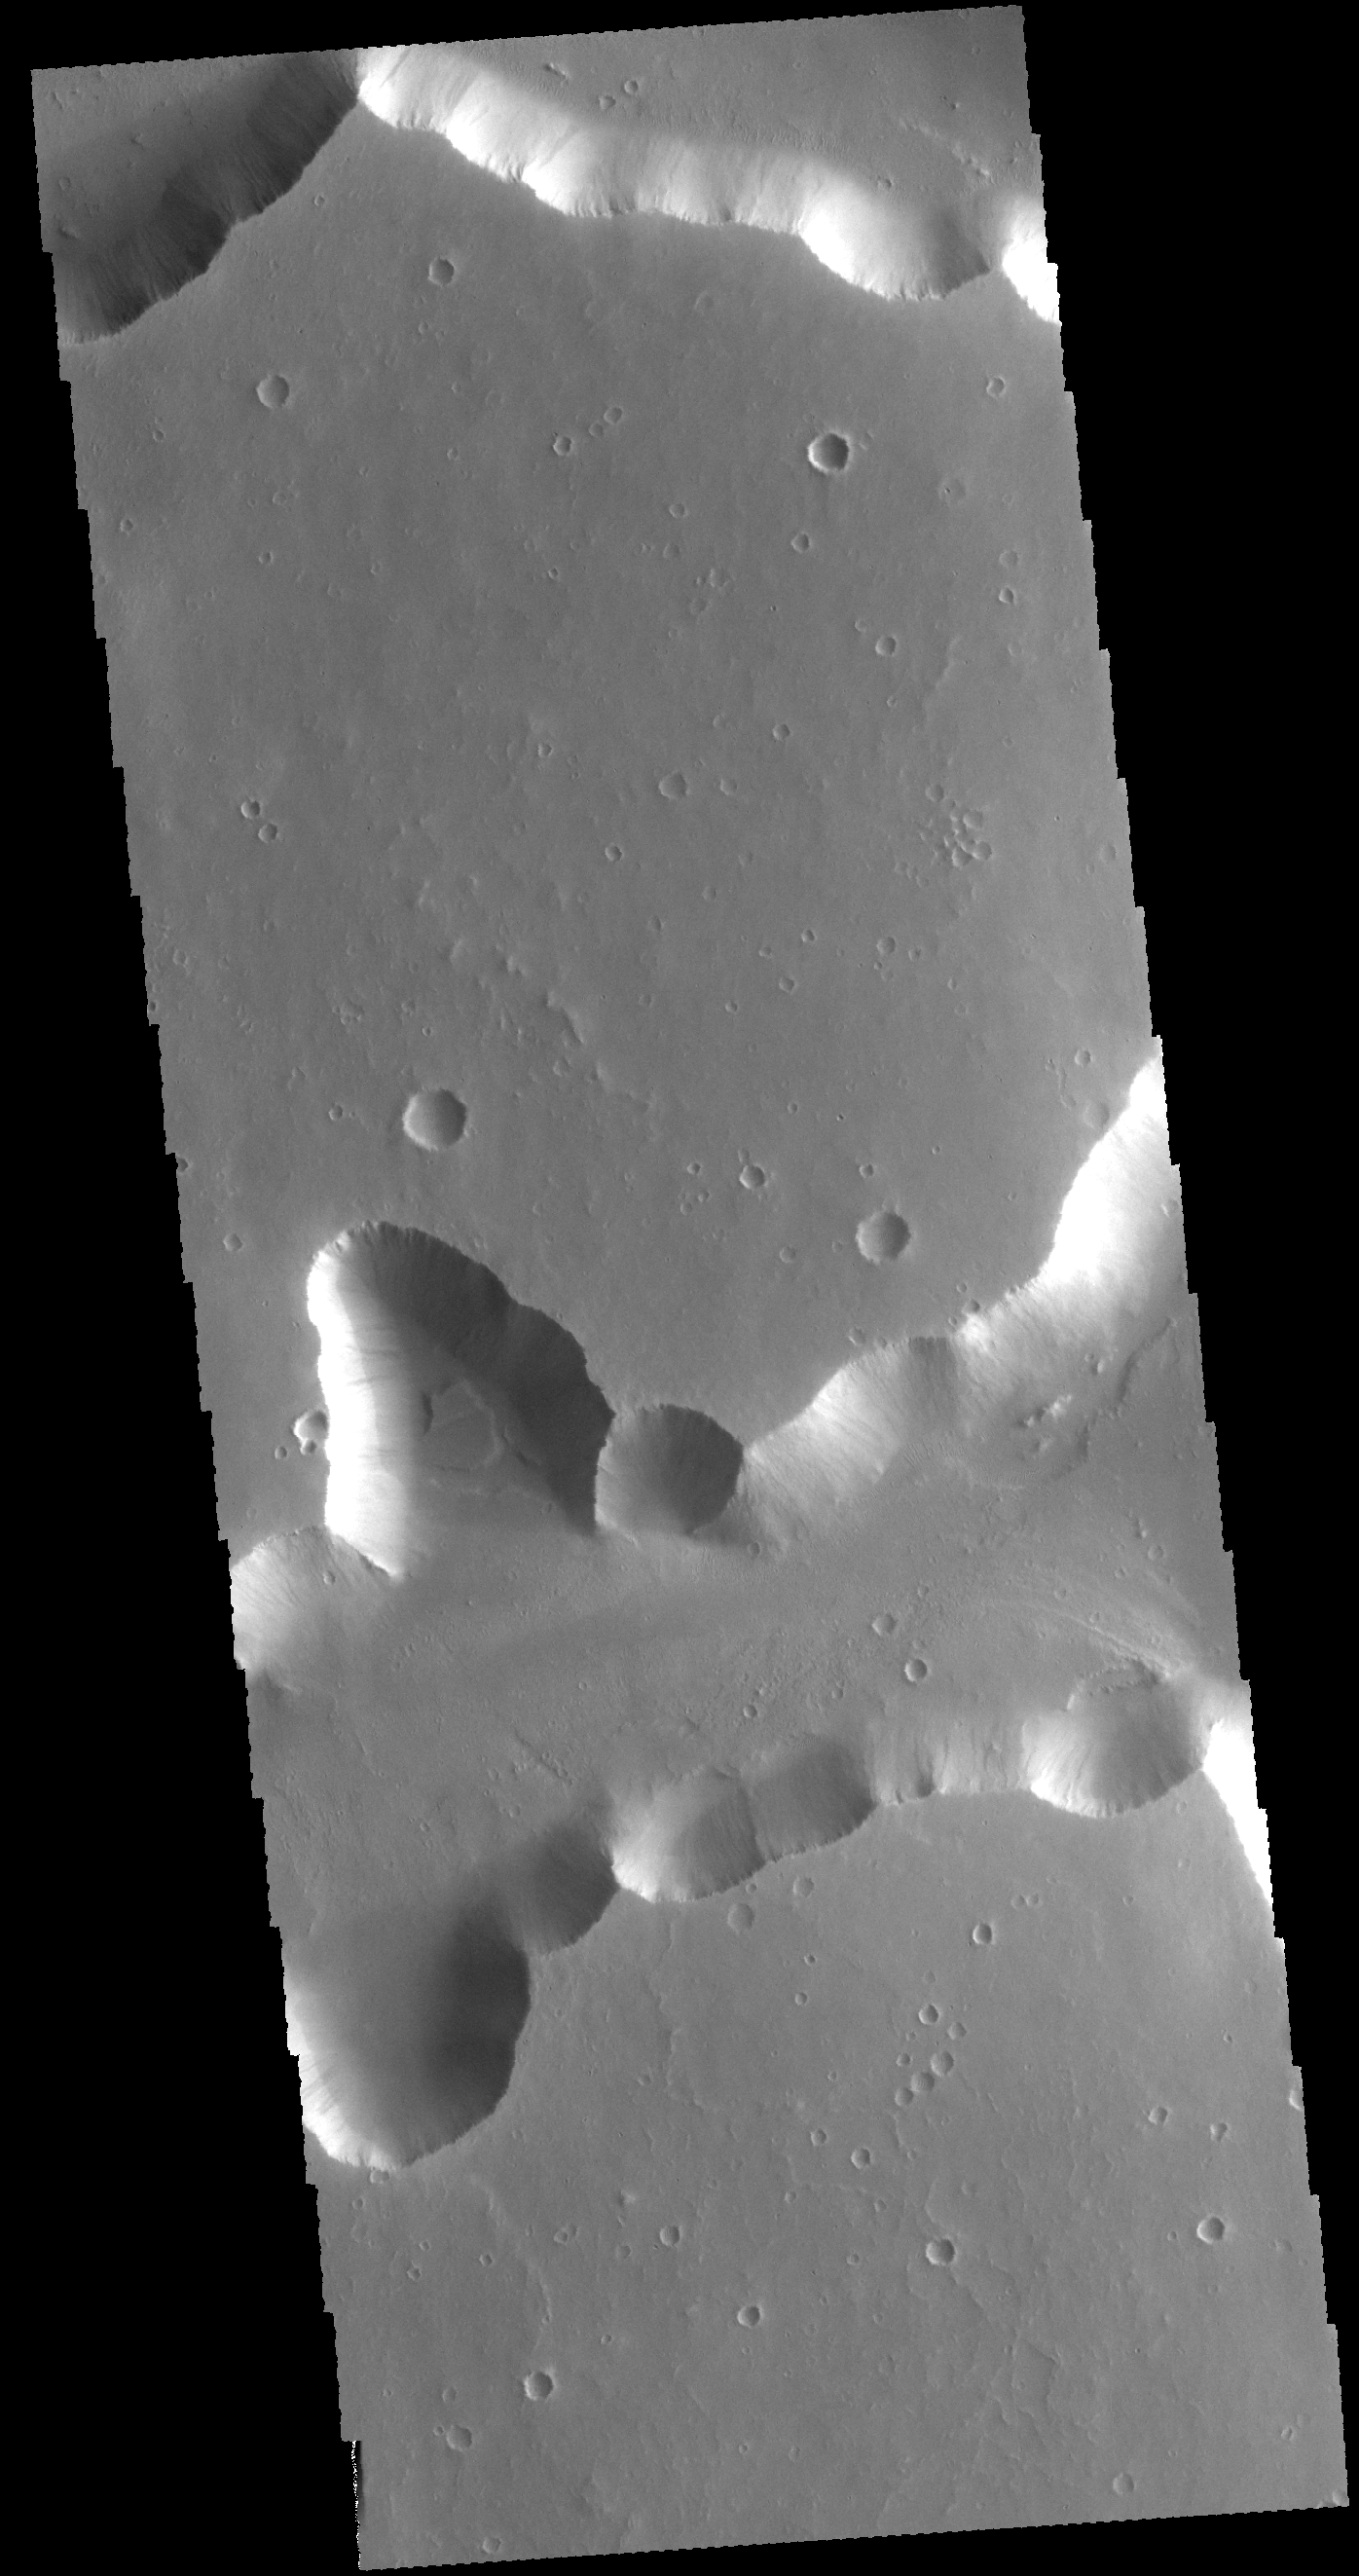

Sacra Fossae

The steep sided depressions in this VIS image are fault bounded tectonic features called graben. These depressions are part of a large region of graben called Sacra Fossae. Sacra Fossae is located on the western margin of Lunae Planum.

Credit: NASA/JPL-Caltech/ASU